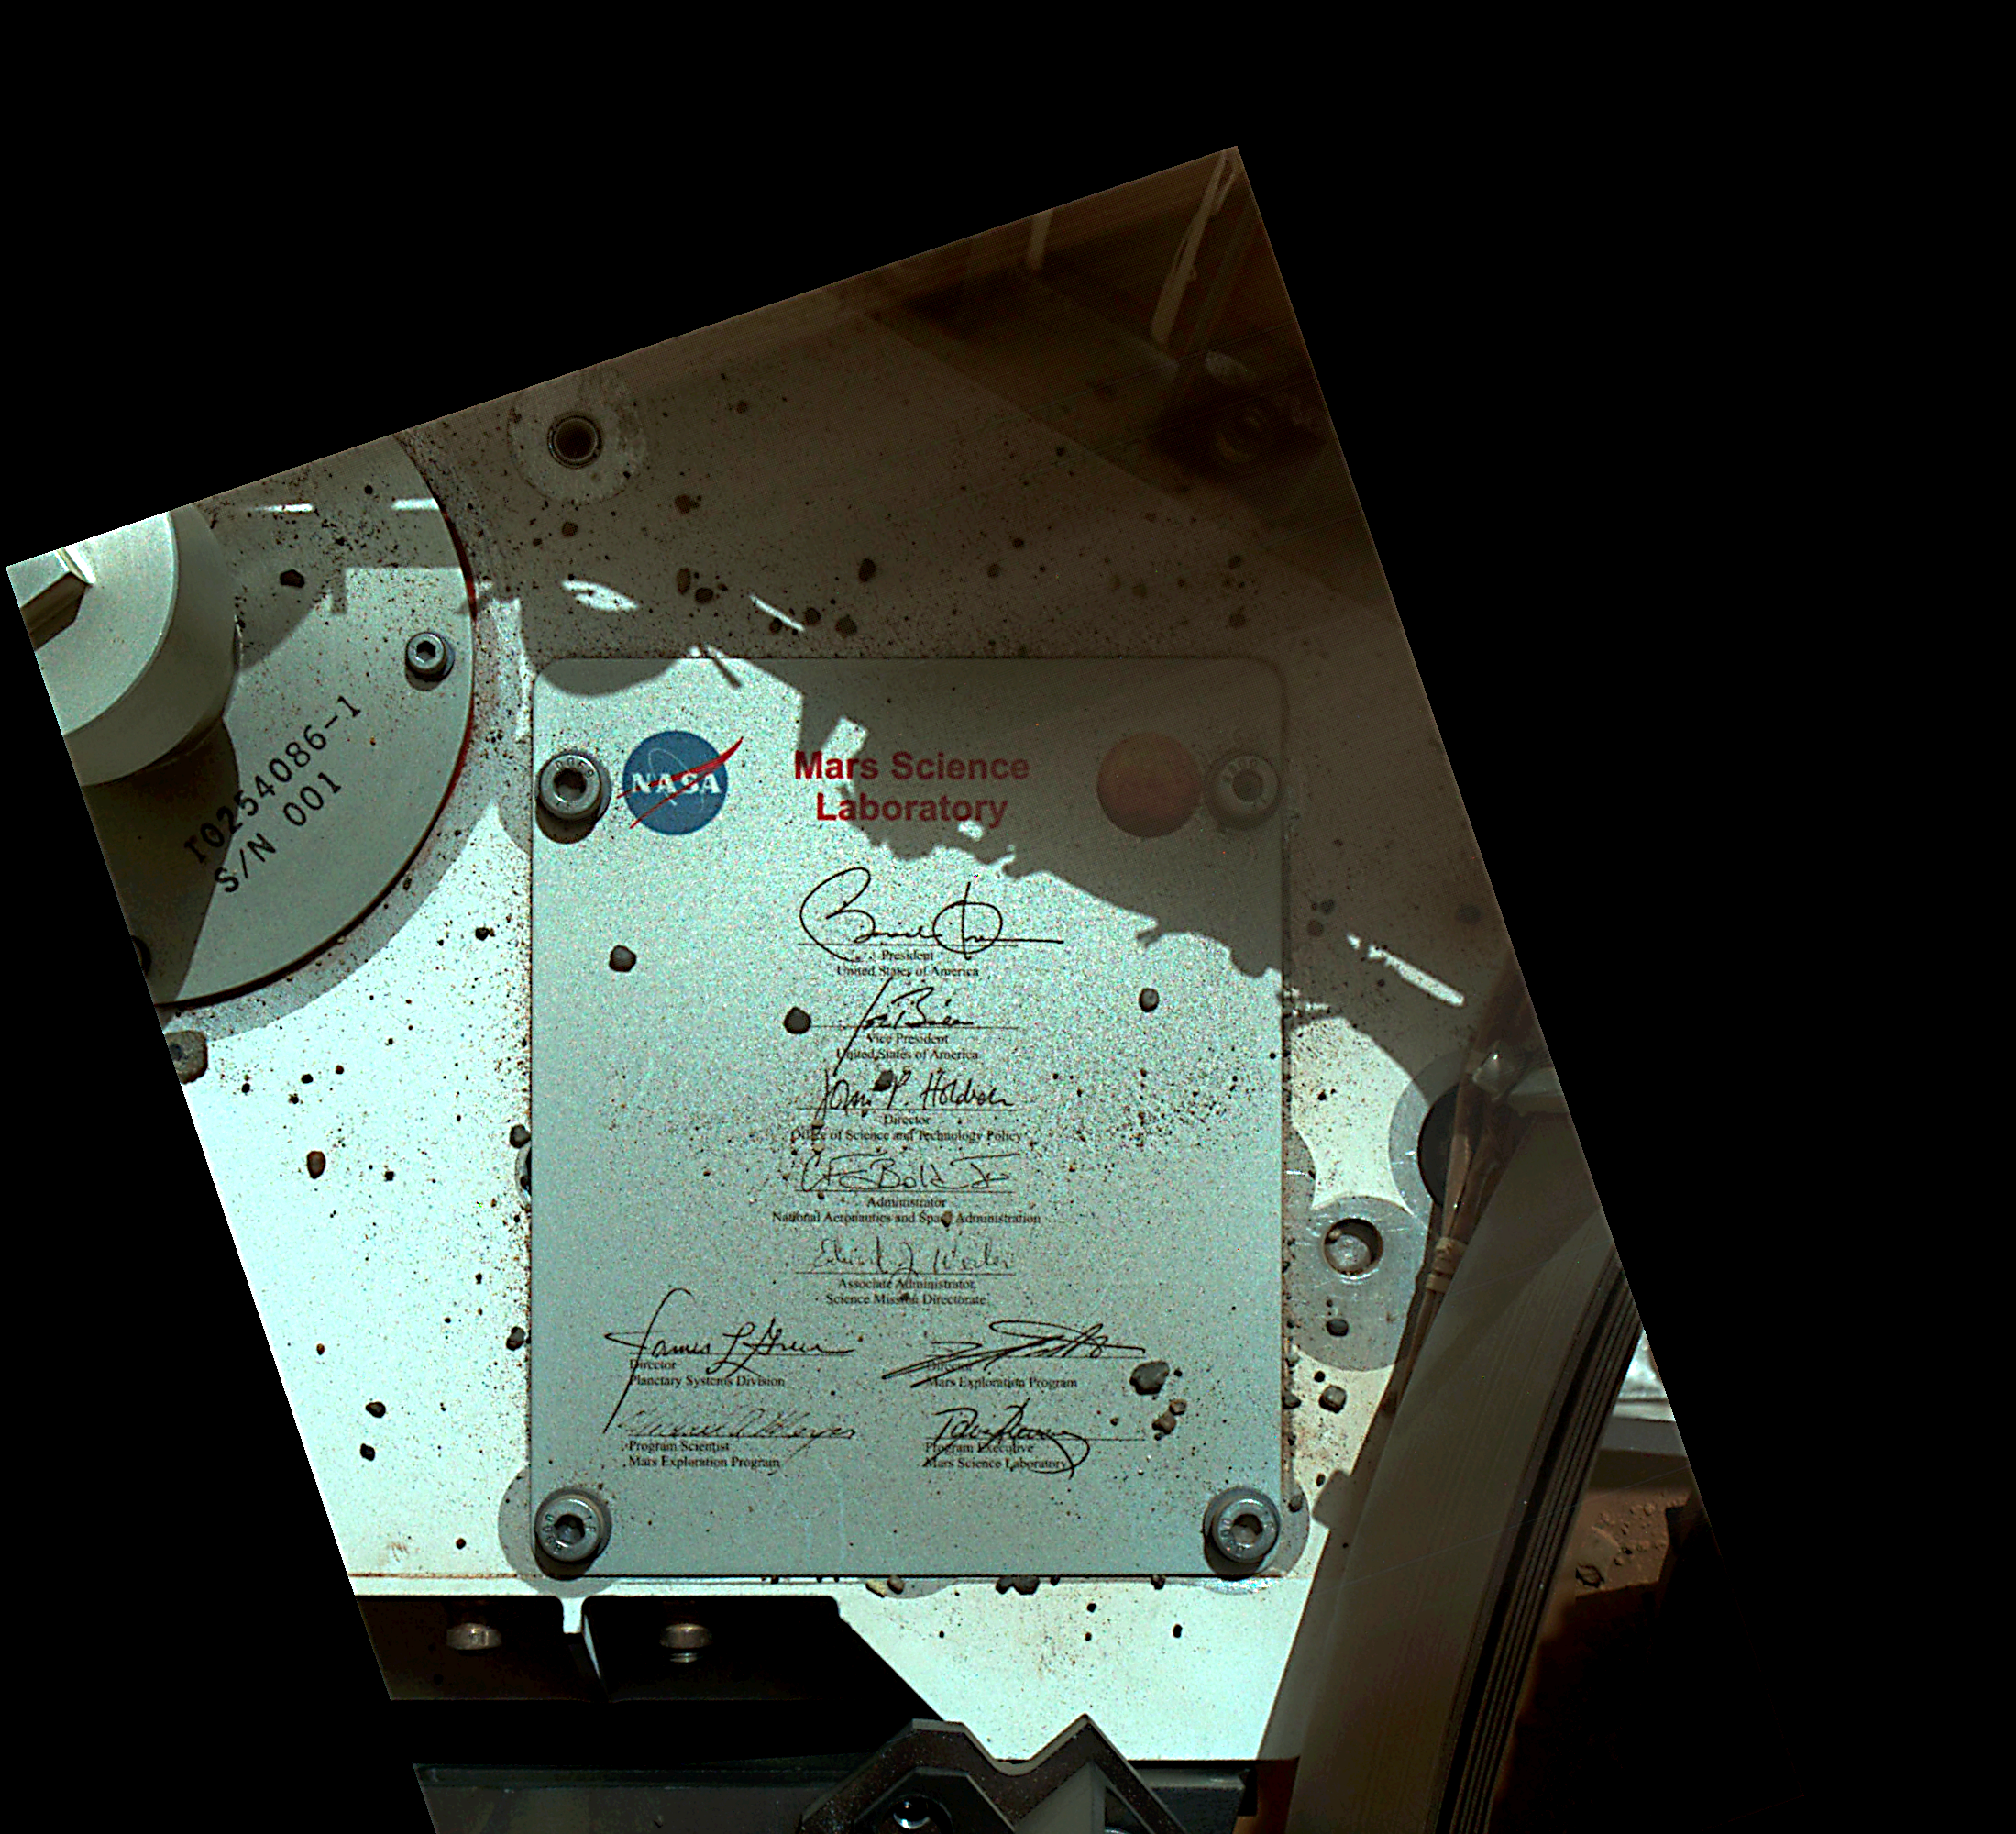

President’s Signature Onboard Curiosity

This view of Curiosity’s deck shows a plaque bearing several signatures of US officials, including that of President Obama and Vice President Biden. The image was taken by the rover’s Mars Hand Lens Imager (MAHLI) during the rover’s 44th Martian day, or sol, on Mars (Sept. 19, 2012). The plaque is located on the front left side of the rover’s deck.

The rectangular plaque is made of anodized aluminum and measures 3.94 inches (100 millimeters) tall by 3.23 inches (82 millimeters) wide. The plaque was affixed to the rover’s deck with four bolts.

Similar plaques with signatures — including those of the sitting president and vice-president — adorn the lander platforms for NASA’s Spirit and Opportunity rovers, which landed on Mars in January of 2004. An image from Spirit’s plaque can be found at PIA05034.

The main purpose of Curiosity’s MAHLI camera is to acquire close-up, high-resolution views of rocks and soil at the rover’s Gale Crater field site. The camera is capable of focusing on any target at distances of about 0.8 inch (2.1 centimeters) to infinity, providing versatility for other uses, such as views of the rover itself from different angles.

Credit: NASA/JPL-Caltech/MSSS